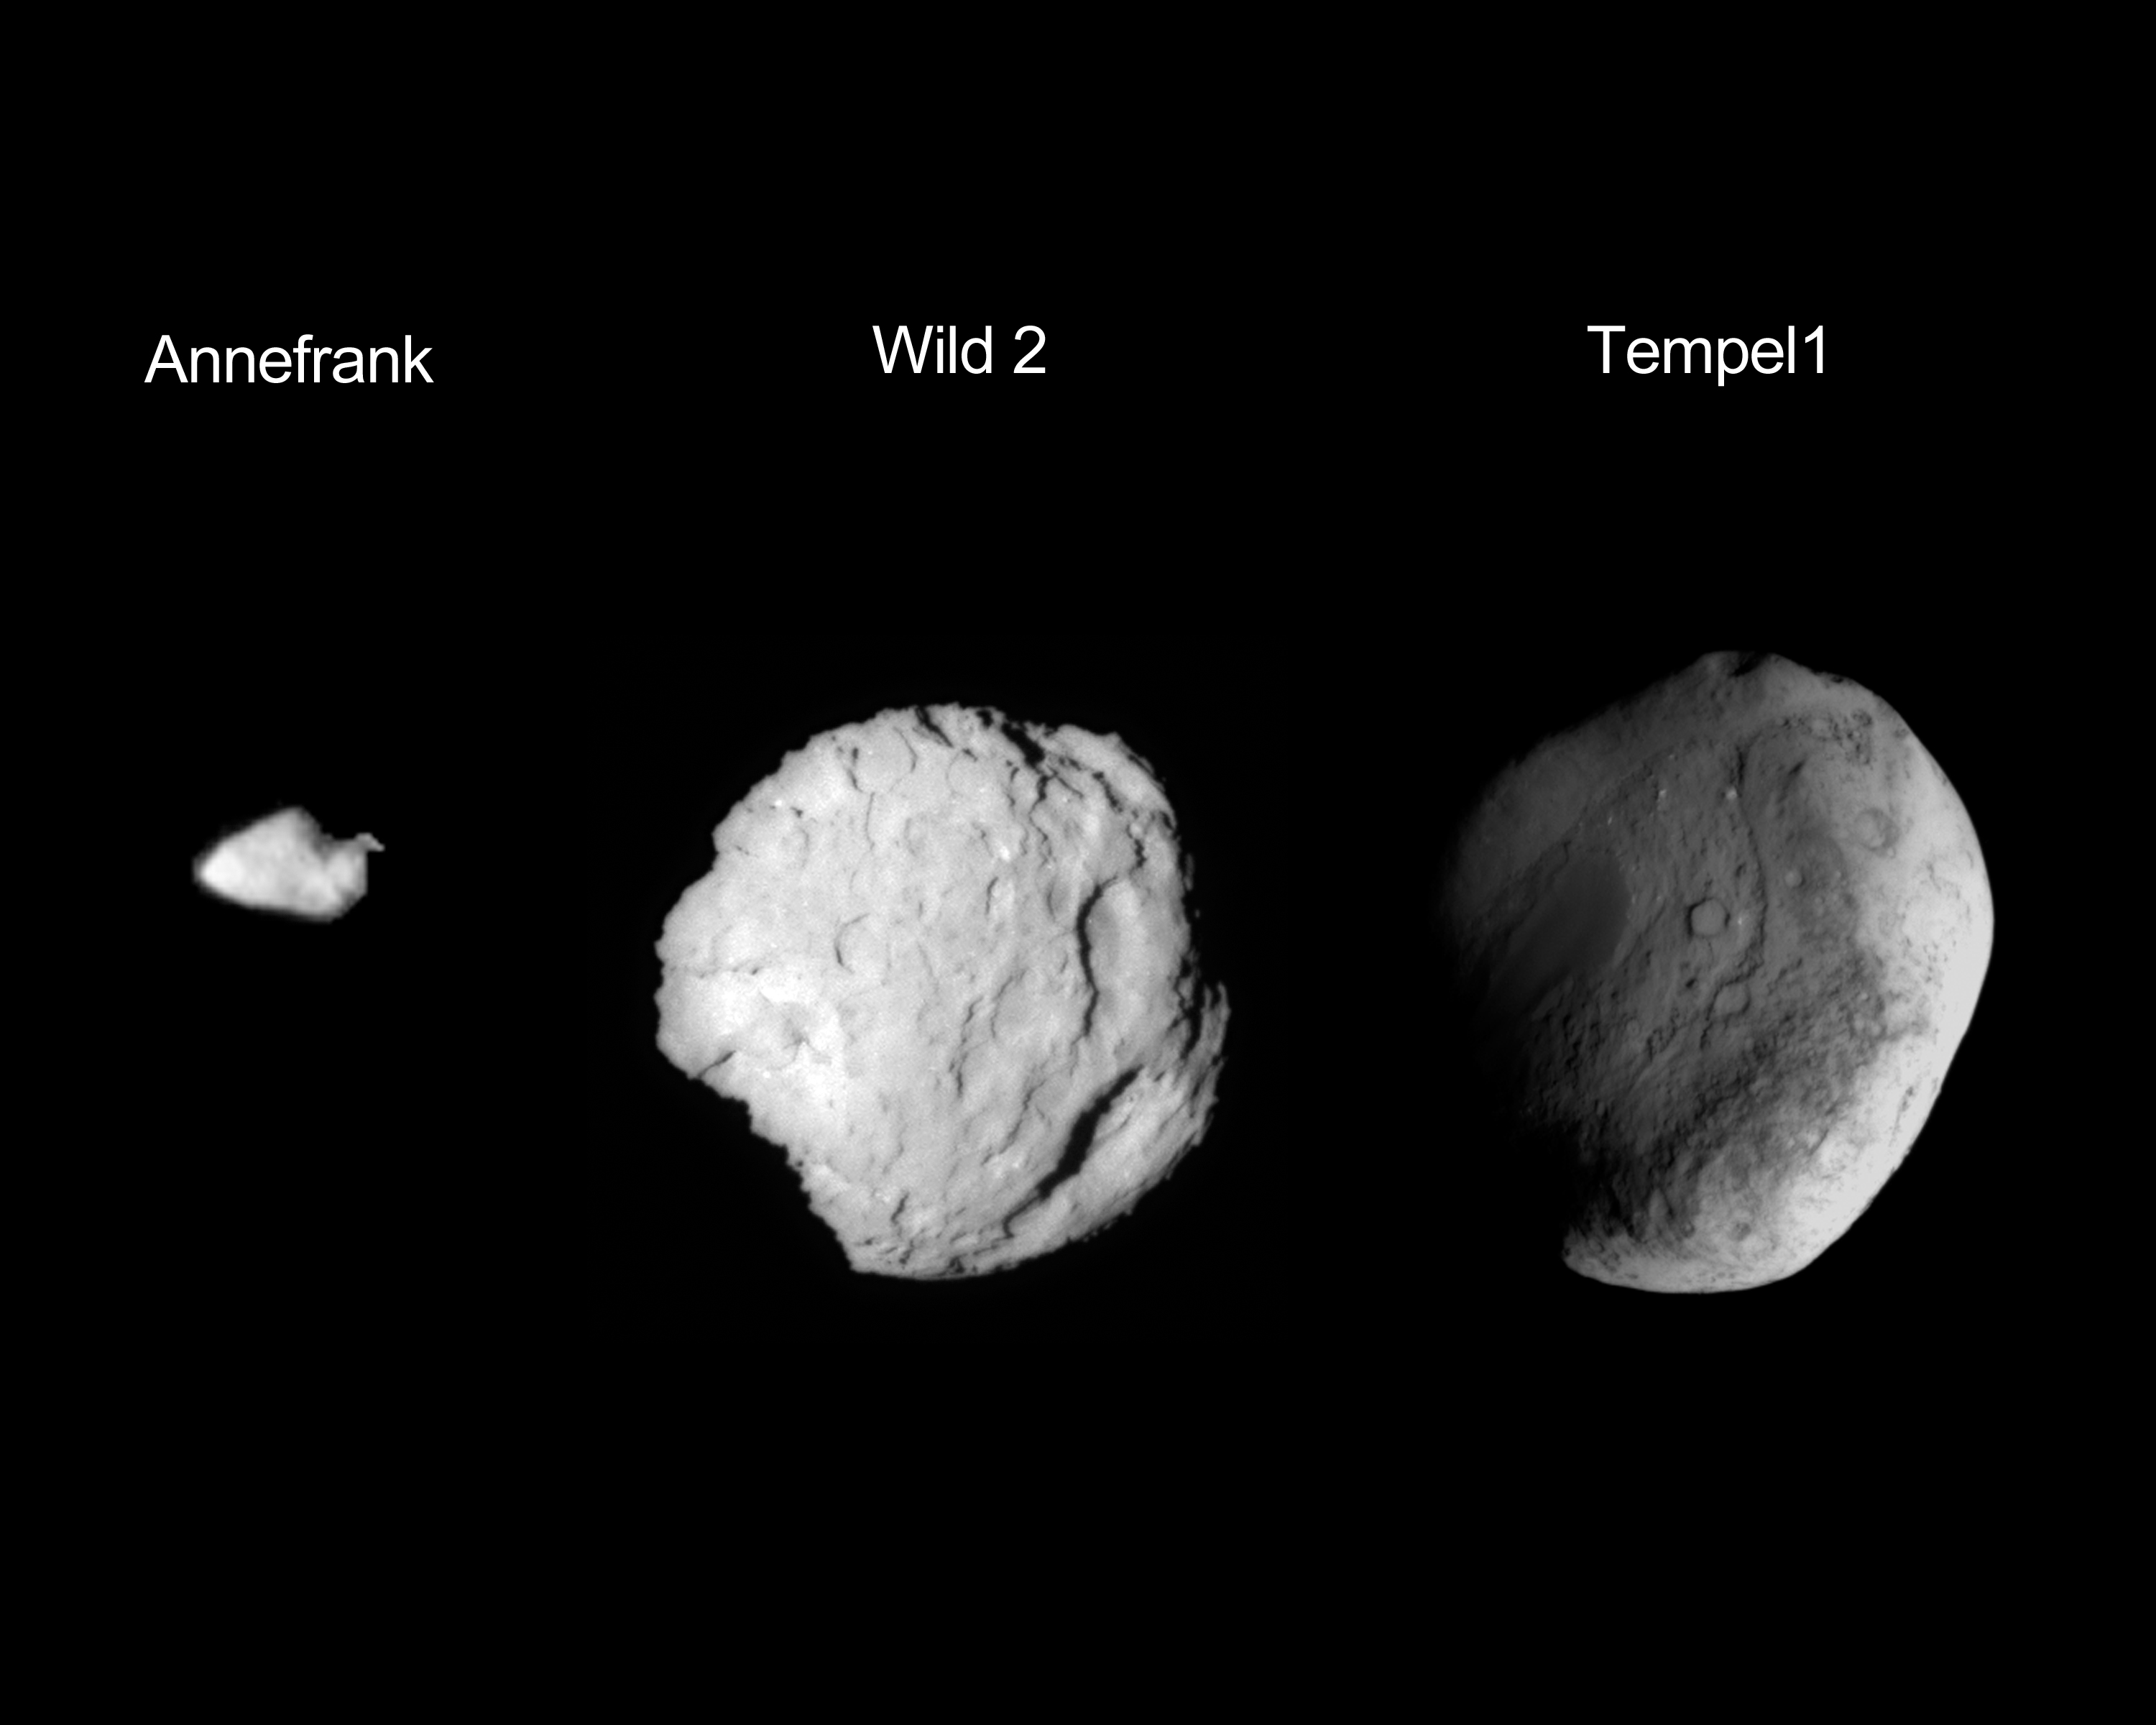

Stardust’s Worlds

This composite image shows the three small worlds NASA’s Stardust spacecraft encountered during its 12 year mission. Stardust performed a flyby of asteroid Annefrank was visited on Nov. 2, 2002. Comet Wild 2 was visited by the spacecraft on Jan. 2, 2004. The comet Tempel 1 encounter occurred on Feb. 14, 2011.

The flyby of asteroid Annefrank was used as a dress rehearsal of procedures the spacecraft would use for its upcoming encounter with its primary science target, comet Wild 2. Stardust passed within about 3,300 kilometers (2,050 miles) of the asteroid.

During the comet Wild 2 encounter, Stardust flew within about 230 kilometers (143 miles) of the comet, catching samples of comet particles and scoring detailed pictures of Wild 2’s pockmarked surface. The collected particles were stowed in a sample return capsule onboard Stardust. The samples were returned to Earth for in-depth analysis on January 15, 2006, when the spacecraft’s sample return capsule made a soft landing at the U.S. Air Force Utah Test and Training Range.

Stardust flew within 181 kilometers (112 miles) of comet Tempel 1 during the spacecraft’s final close encounter. During the Tempel 1 flyby, the spacecraft took images of the comet’s surface to observe what changes occurred since a NASA spacecraft last visited. (NASA’s Deep Impact spacecraft executed an encounter with Tempel 1 in July 2005).

Stardust and Stardust-NExT missions were managed by JPL for NASA’s Science Mission Directorate in Washington. The missions were part of the Discovery Program managed at NASA’s Marshall Space Flight Center in Huntsville, Ala. Joe Veverka of Cornell University was the Stardust-NExT principal investigator. Don Brownlee of the University of Washington in Seattle was the Stardust principal investigator. Lockheed Martin Space Systems built the spacecraft and managed day-to-day mission operations.

Credit: NASA/JPL-Caltech/University of Maryland/Cornell